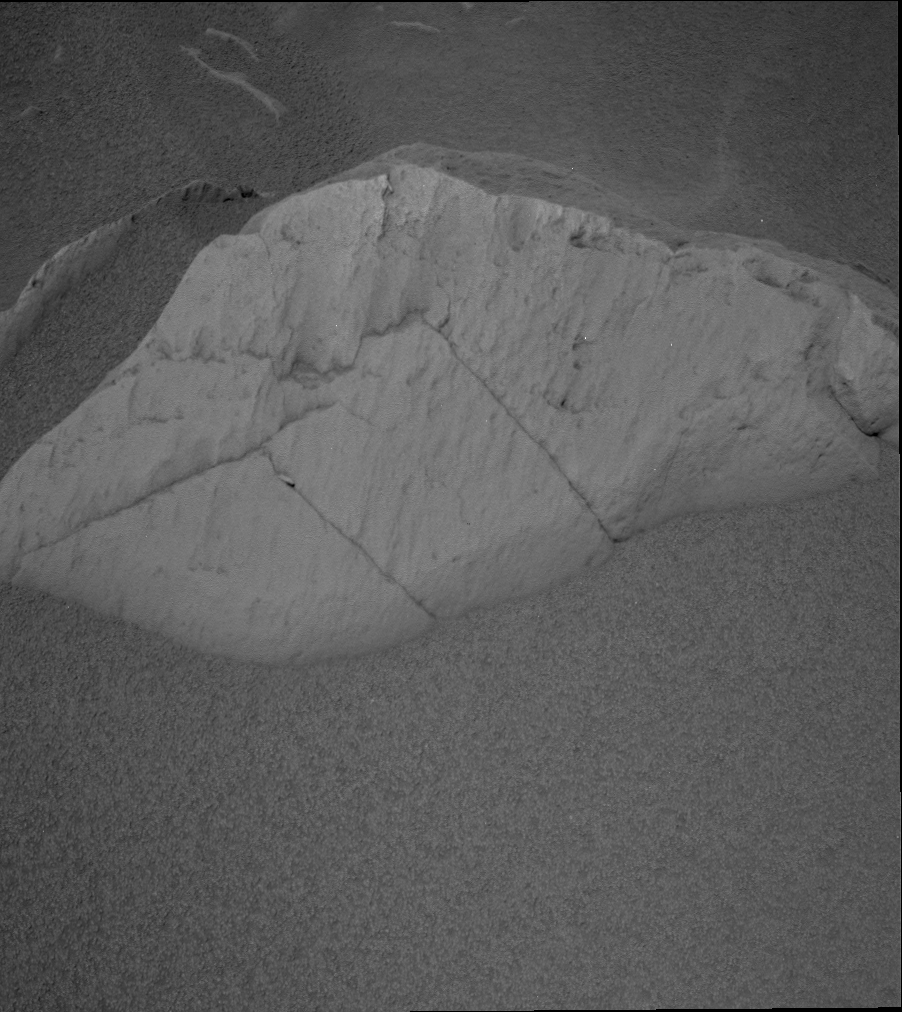

Spirit Gets Her Kicks at ‘Route 66’

NASA’s Mars Exploration Rover Spirit took this panoramic camera image on sol 91. It shows Spirit’s current resting place at the base of a 60-centimeter-wide (23.6-inch-wide), 24-centimeter-high (9.4-inch-high) rock dubbed “Route 66.”

Found along Spirit’s trek toward the Columbia Hills, this rock piqued scientist’s interest because its light-toned and scalloped surface is very similar to the previously targeted rock called “Mazatzal.” Scientists are debating whether to spend time analyzing Route 66, or to bank energy and keep driving toward its ultimate goal, the eastern-lying Columbia Hills.

Scientists have some time to debate the issue because Spirit will remain at this location through the flight software update that will occur during sols 94 to 98.

Credit: NASA/JPL/Cornell